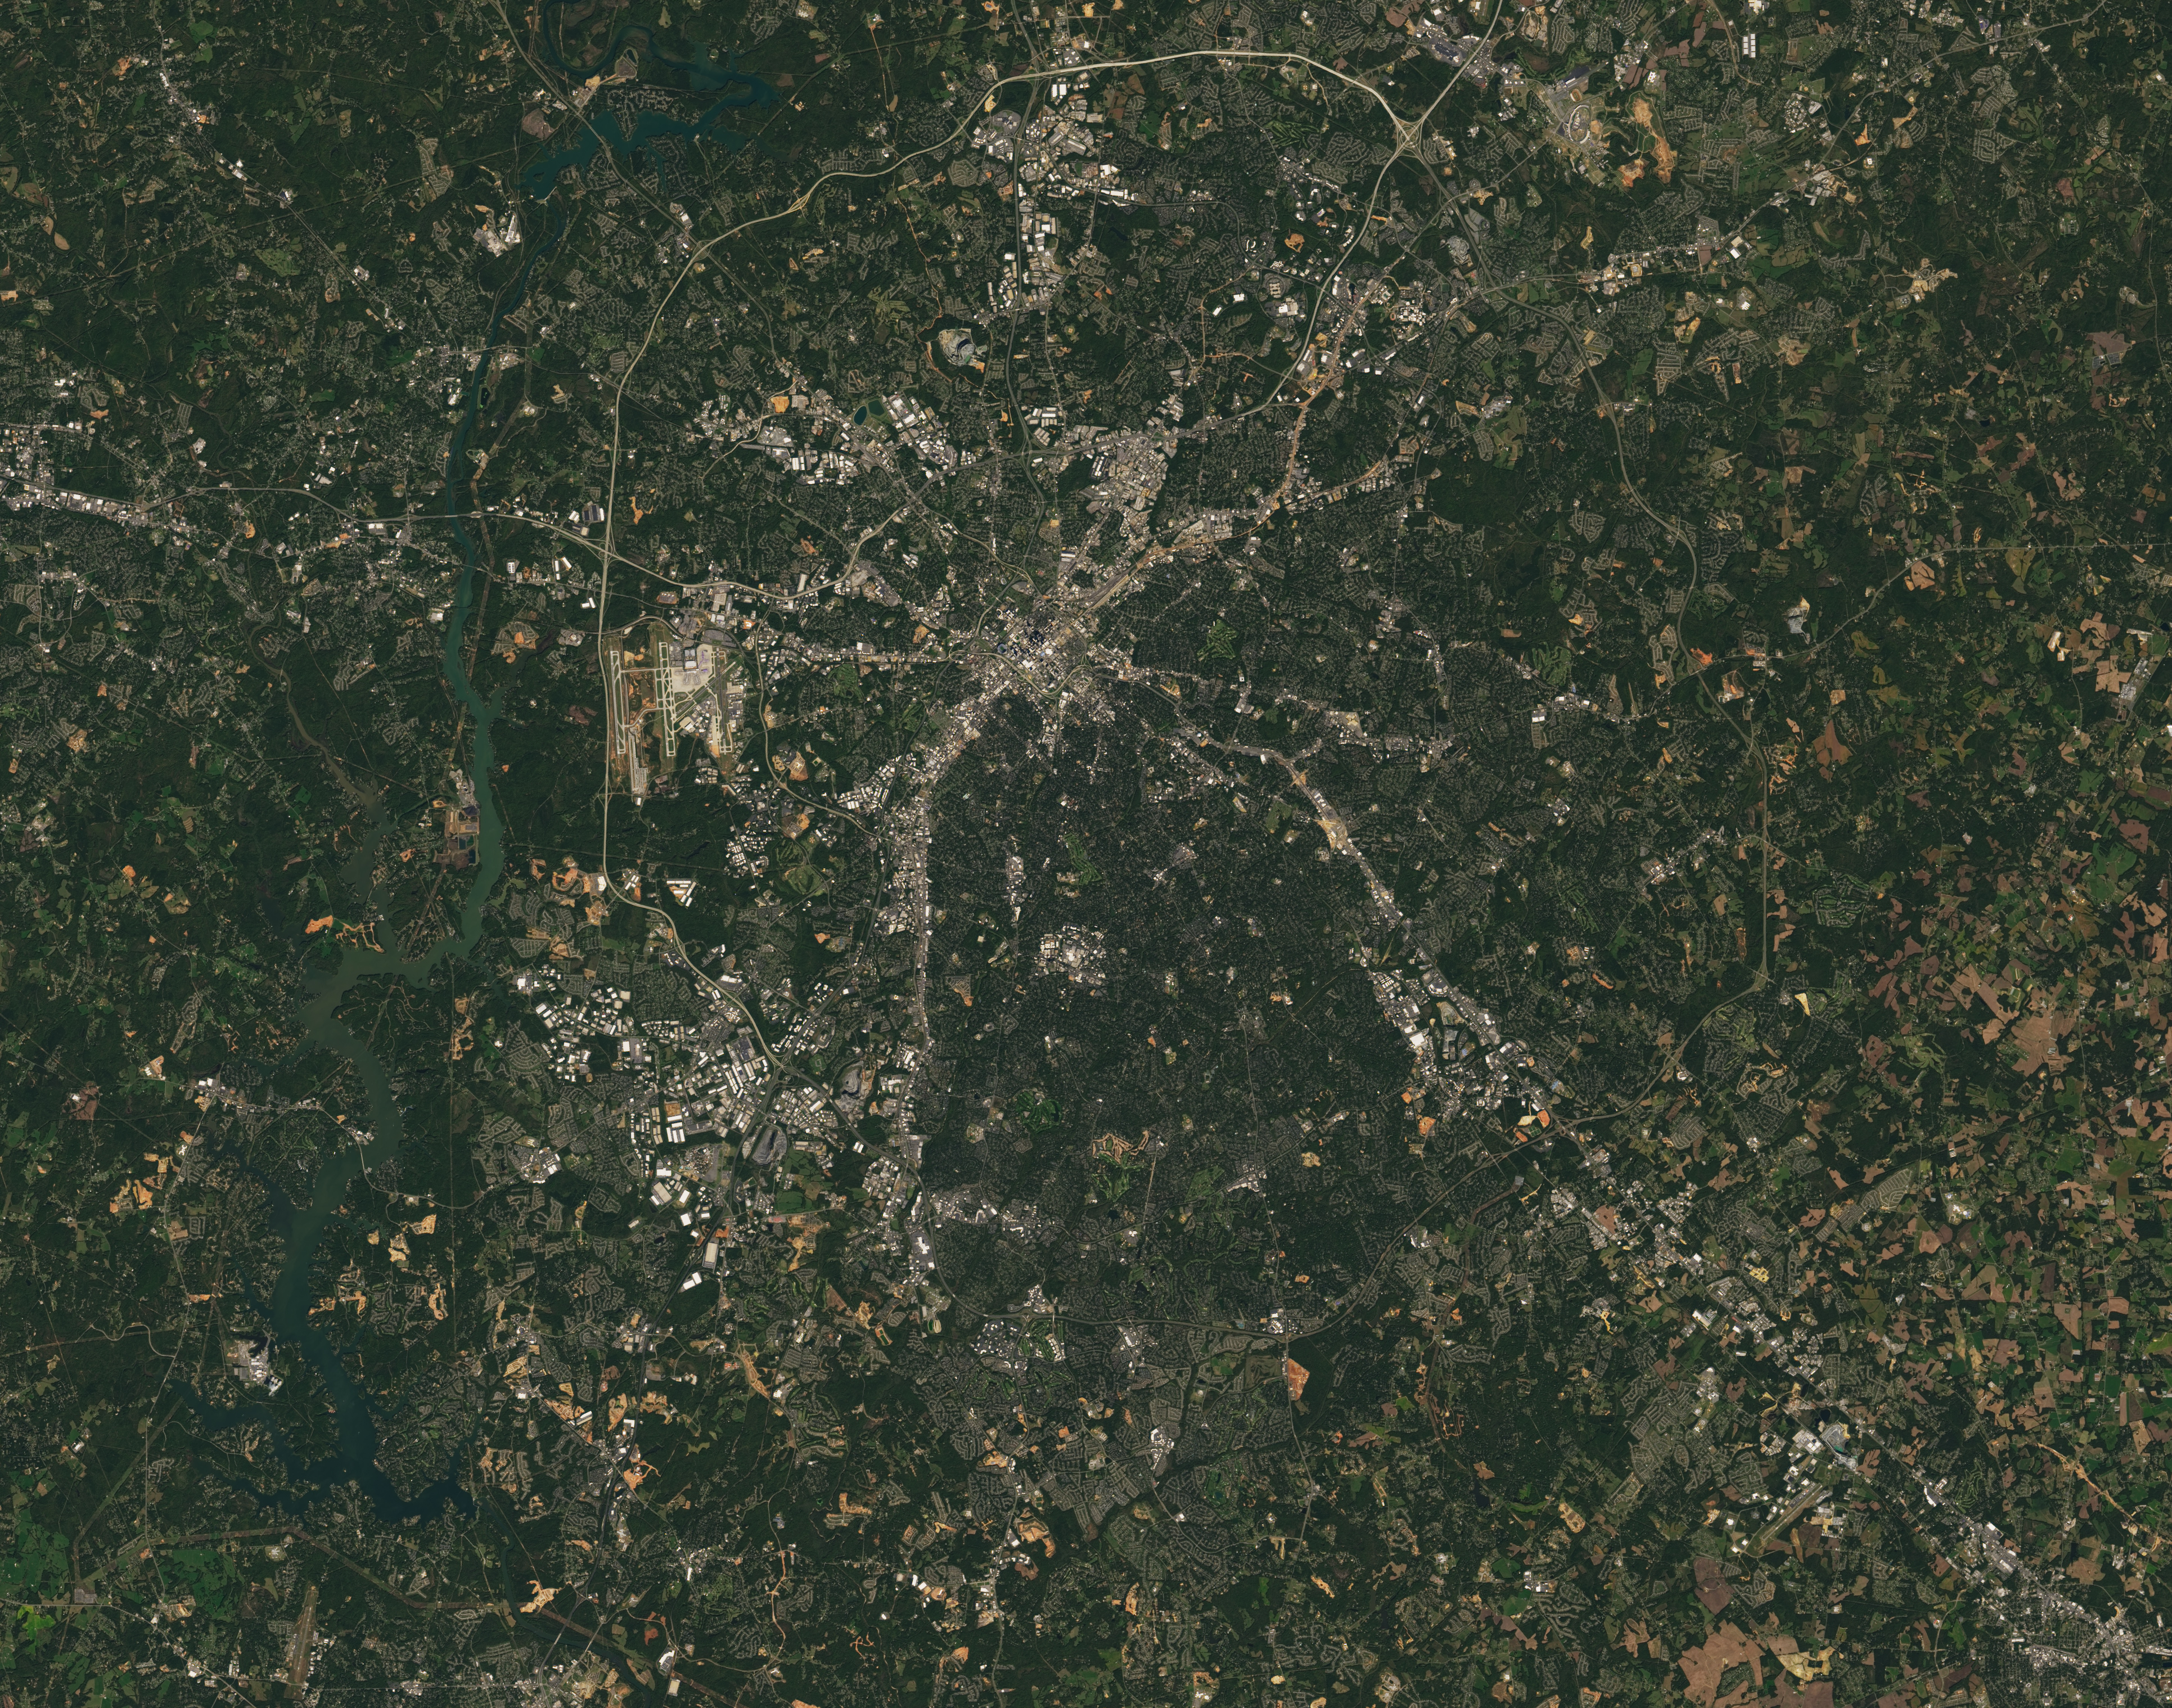

NASA Satellite Captures Super Bowl Cities - Charlotte, NC

Landsat 7 image of the Charlotte, NC area acquired Oct 18, 2015. Landsat 7 is a U.S. satellite used to acquire remotely sensed images of the Earth's land surface and surrounding coastal regions. It is maintained by the Landsat 7 Project Science Office at the NASA Goddard Space Flight Center in Greenbelt, MD...Landsat satellites have been acquiring images of the Earth’s land surface since 1972. Currently there are more than 2 million Landsat images in the National Satellite Land Remote Sensing Data Archive.

Credit: NASA/GSFC/Landsat 7